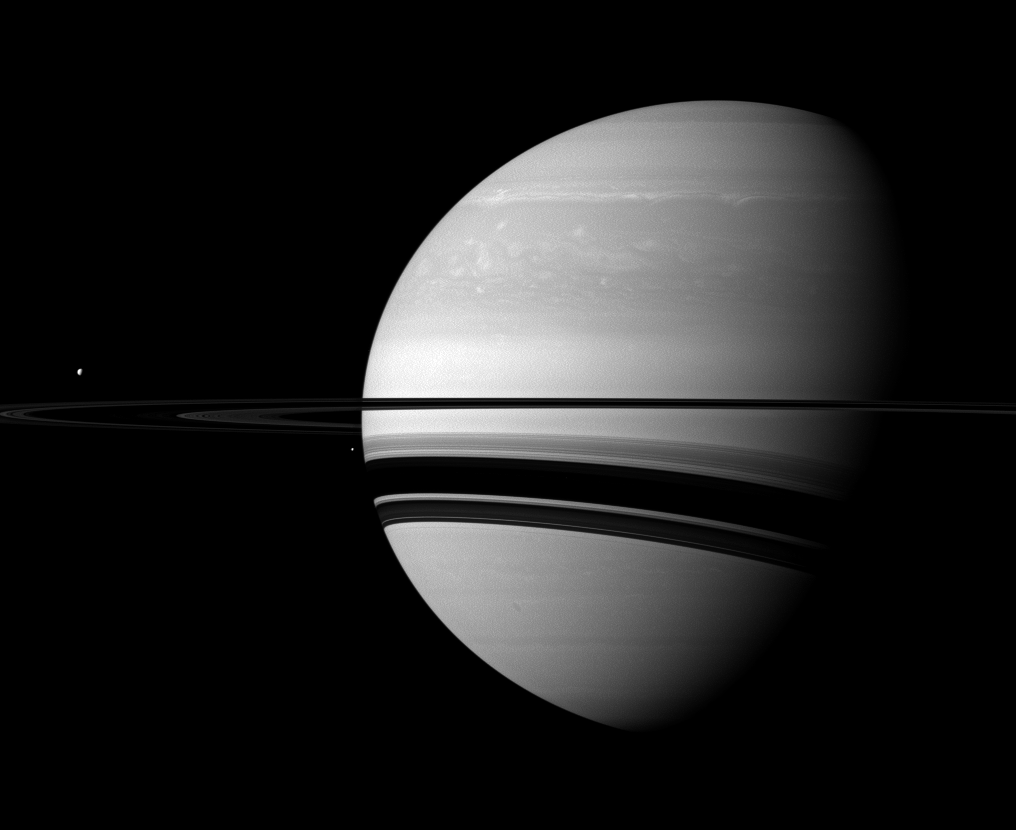

Moon Specks

A pair of Saturn’s many moons joins the planet in this Cassini spacecraft scene.

Tethys (660 miles, or 1,062 kilometers across) appears as a small white dot above the rings on the far left of the image. Enceladus (313 miles, or 504 kilometers across) appears as a smaller bright speck beside the planet as seen from this vantage point. The rings cast wide shadows on the planet’s southern latitudes.

This view looks toward the southern, unilluminated side of the rings from about 1 degree below the ringplane.

The image was taken in visible green light with the Cassini spacecraft wide-angle camera on Jan. 19, 2012. The view was obtained at a distance of approximately 1.8 million miles (2.9 million kilometers) from Saturn and at a Sun-Saturn-spacecraft, or phase, angle of 63 degrees. Image scale is 104 miles (167 kilometers) per pixel on Saturn.

The Cassini-Huygens mission is a cooperative project of NASA, the European Space Agency and the Italian Space Agency. The Jet Propulsion Laboratory, a division of the California Institute of Technology in Pasadena, manages the mission for NASA’s Science Mission Directorate, Washington, D.C. The Cassini orbiter and its two onboard cameras were designed, developed and assembled at JPL. The imaging operations center is based at the Space Science Institute in Boulder, Colo.

Credit: NASA/JPL-Caltech/Space Science Institute